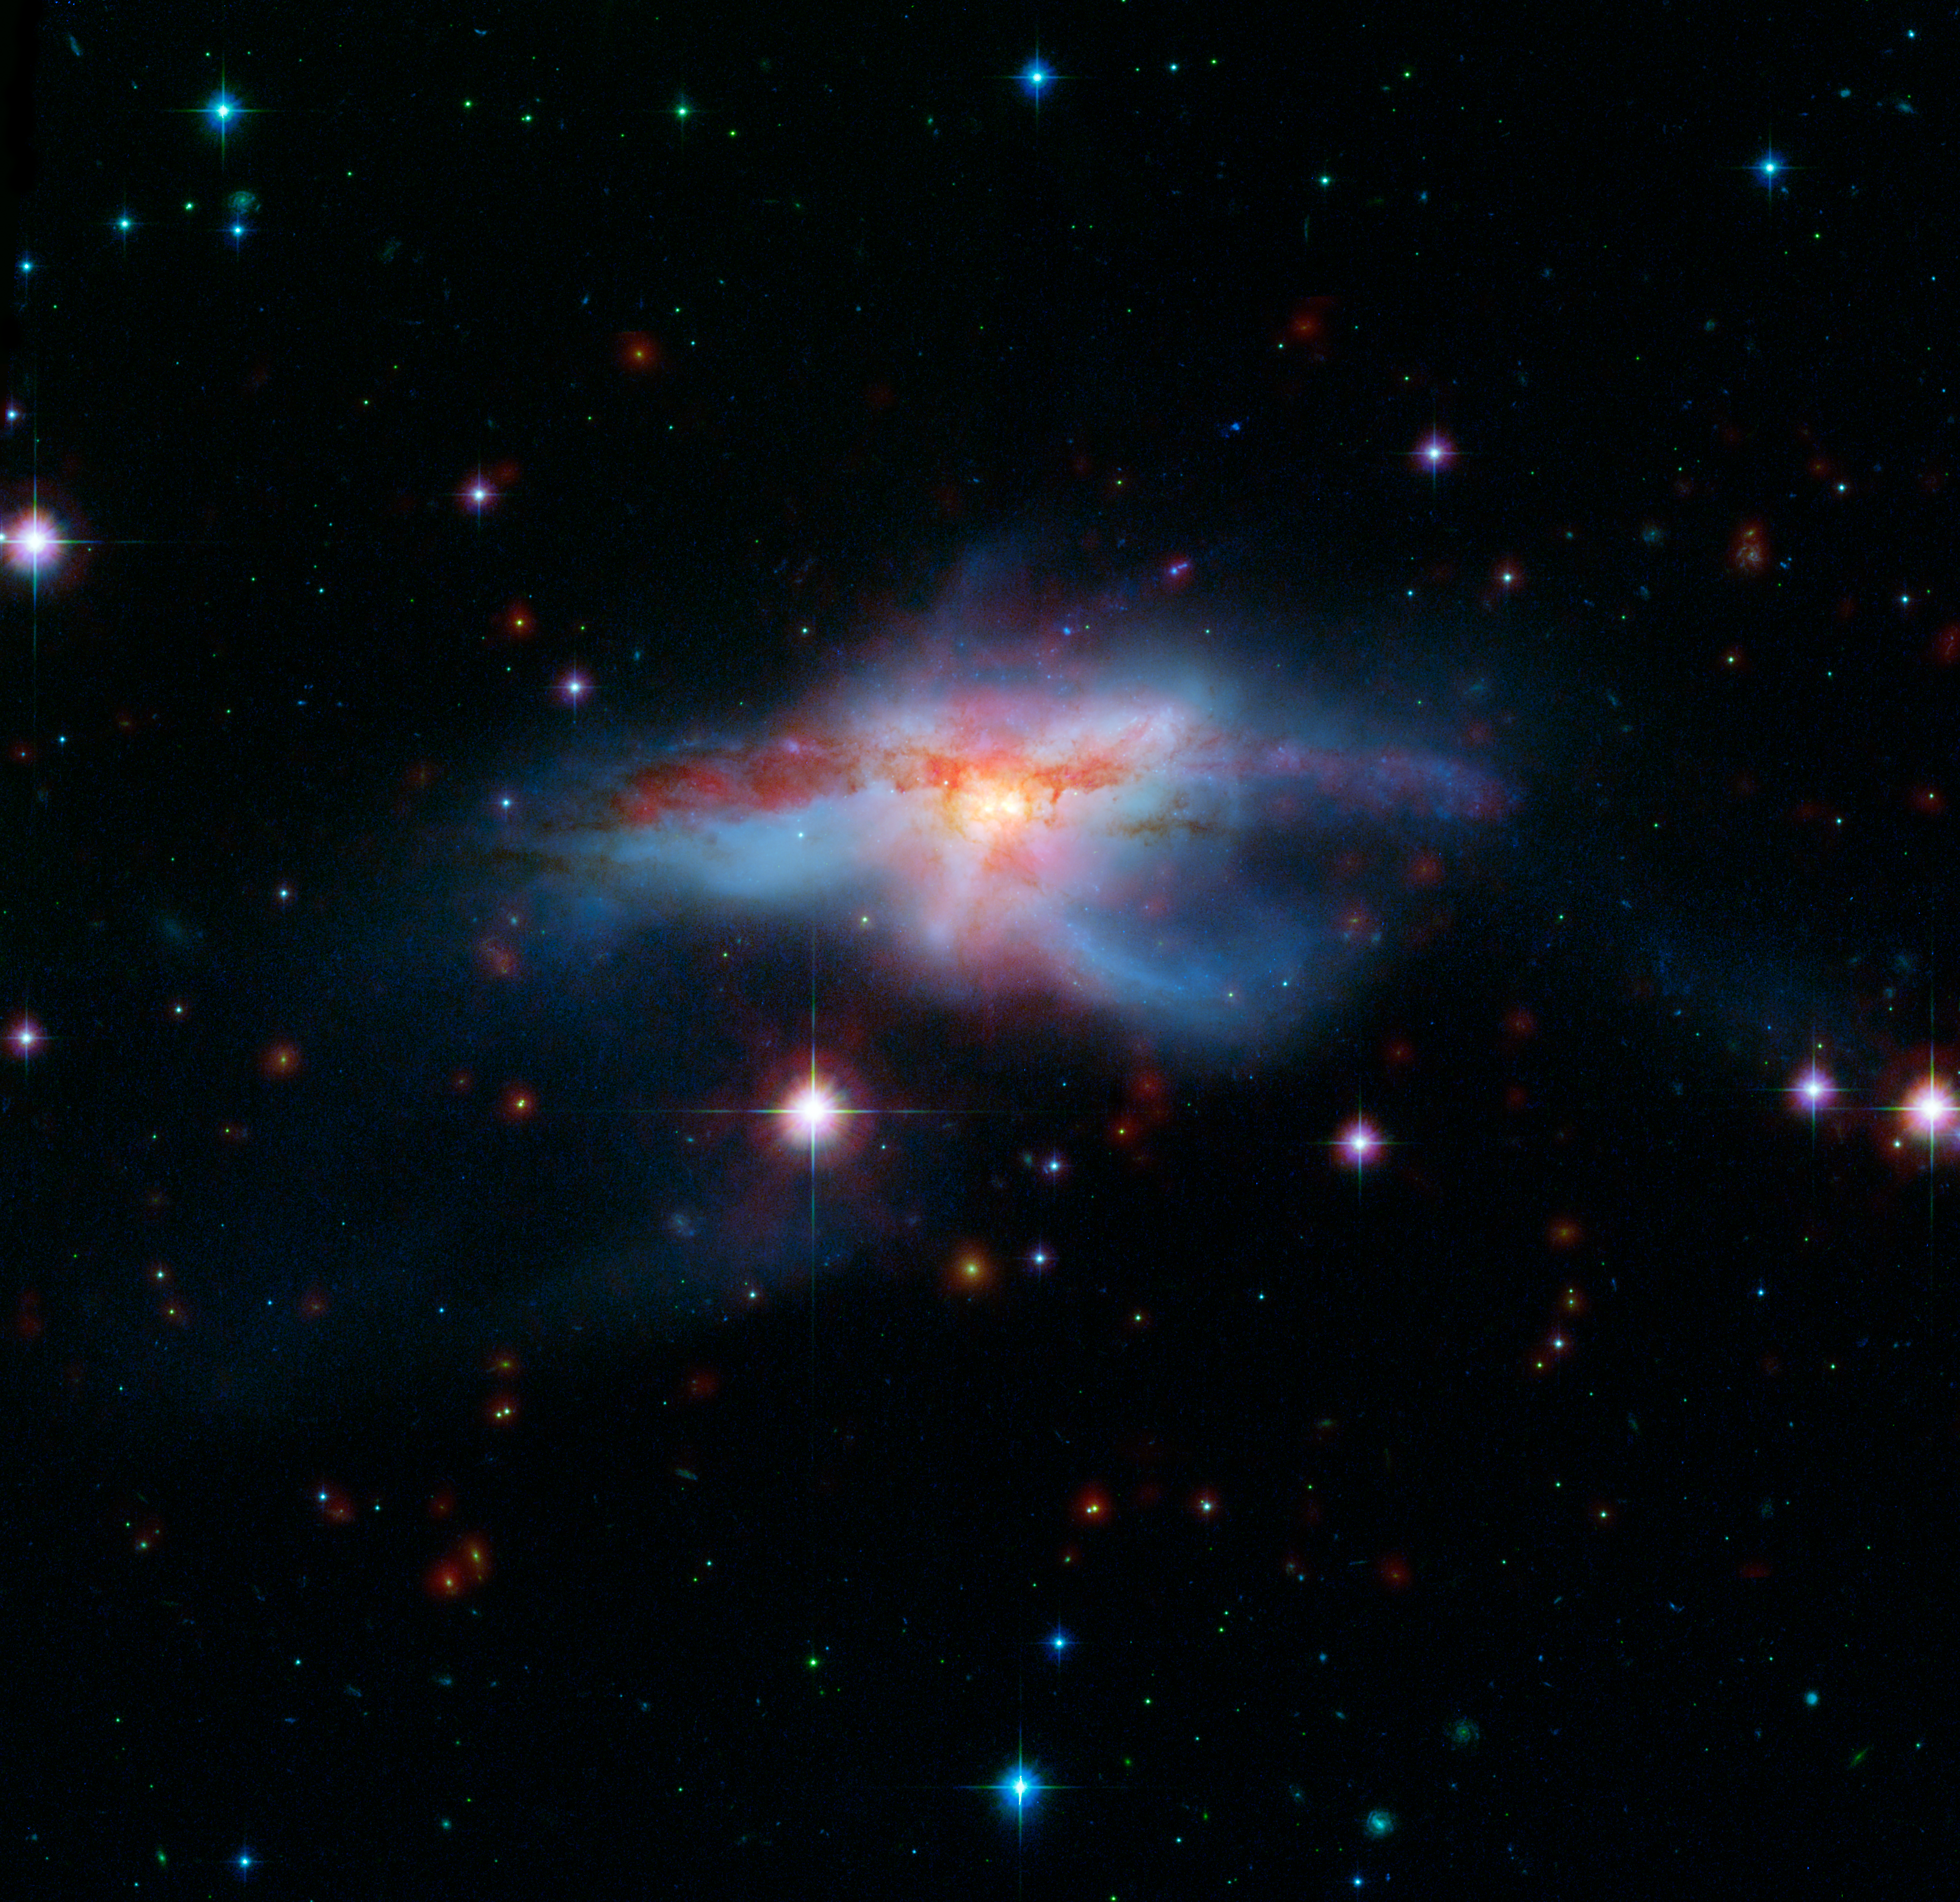

Ultraluminous Galaxy Merger NGC 6240

This image of a pair of colliding galaxies called NGC 6240 shows them in a rare, short-lived phase of their evolution just before they merge into a single, larger galaxy. The prolonged, violent collision has drastically altered the appearance of both galaxies and created huge amounts of heat -- turning NGC 6240 into an "infrared luminous" active galaxy.

A rich variety of active galaxies, with different shapes, luminosities and radiation profiles exist. These galaxies may be related -- astronomers have suspected that they may represent an evolutionary sequence. By catching different galaxies in different stages of merging, a story emerges as one type of active galaxy changes into another. NGC 6240 provides an important "missing link" in this process.

This image was created from combined data from the infrared array camera of NASA's Spitzer Space Telescope at 3.6 and 8.0 microns (red) and visible light from NASA's Hubble Space Telescope (green and blue).

Credit: NASA/JPL-Caltech/STScI-ESA/S. Bush (Harvard-Smithsonian CfA)